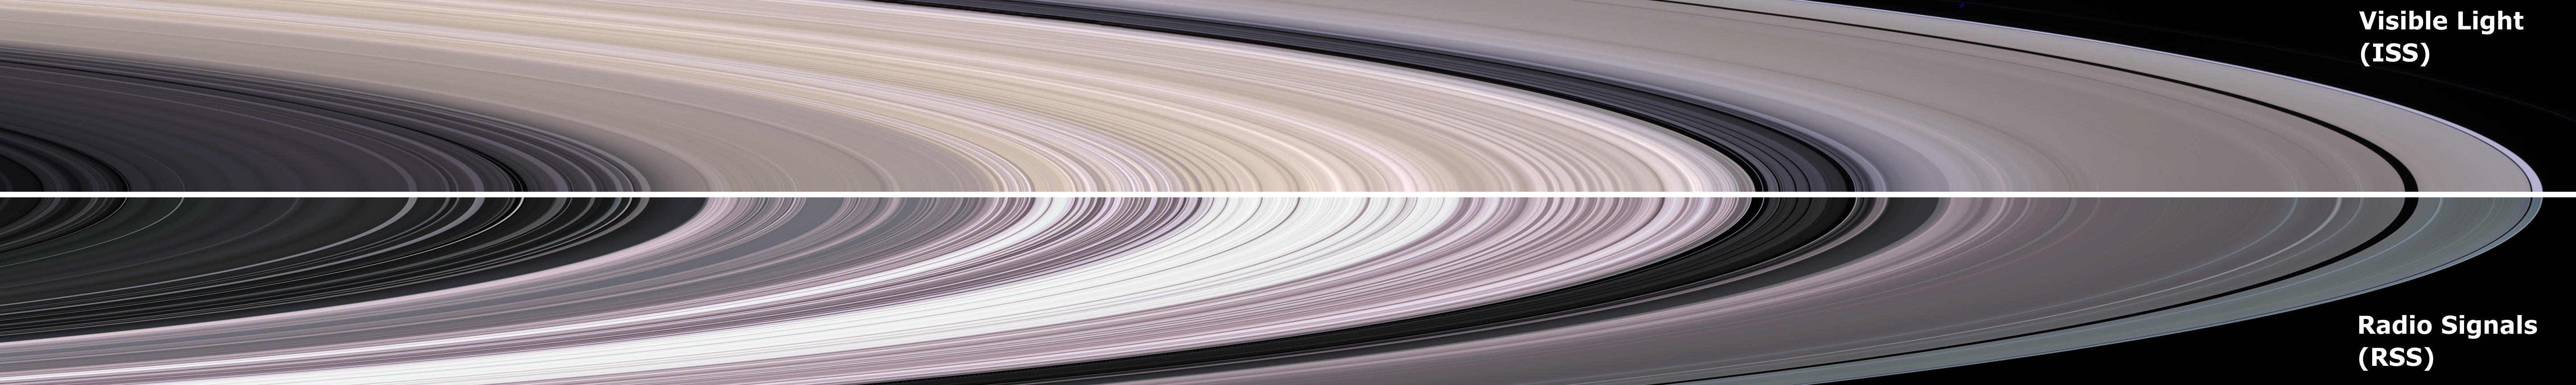

Multiple Eyes of Cassini

Cassini instruments provide complementary information about the structure of Saturn’s rings. Narrow and wide angle cameras provide images in the visible region of the electromagnetic, spectrum much like a digital camera does. The images have information about how the ring structure differs both with distance from the planet and with position around the equatorial circle. However, resolution is usually limited to few kilometers at best.

Radio and stellar occultations of the rings also provide important information about ring structure, but only along a one-dimensional track through the rings. The radial resolution can be as fine as 50 meters (164 feet). An “image” is then constructed by assuming circular symmetry over the ring region of interest. Color is usually added to encode other information related to the observed structure.

This image compares structure of Saturn’s rings observed by these two approaches. The upper half is a natural color mosaic of images by the Cassini narrow-angle camera (see PIA06175). The bottom simulated images is constructed from a radio occultation observation conducted on May 3, 2005. Color in the lower image is used to represent information about ring particle sizes. For another view created using this process (see PIA07872).

The Cassini-Huygens mission is a cooperative project of NASA, the European Space Agency and the Italian Space Agency. The Jet Propulsion Laboratory, a division of the California Institute of Technology in Pasadena, manages the mission for NASA’s Science Mission Directorate, Washington, D.C. The Cassini orbiter was designed, developed and assembled at JPL. The radio science team is based at JPL. The imaging team is based at the Space Science Institute,Boulder, Colo.

Credit: NASA/JPL/Space Science Institute